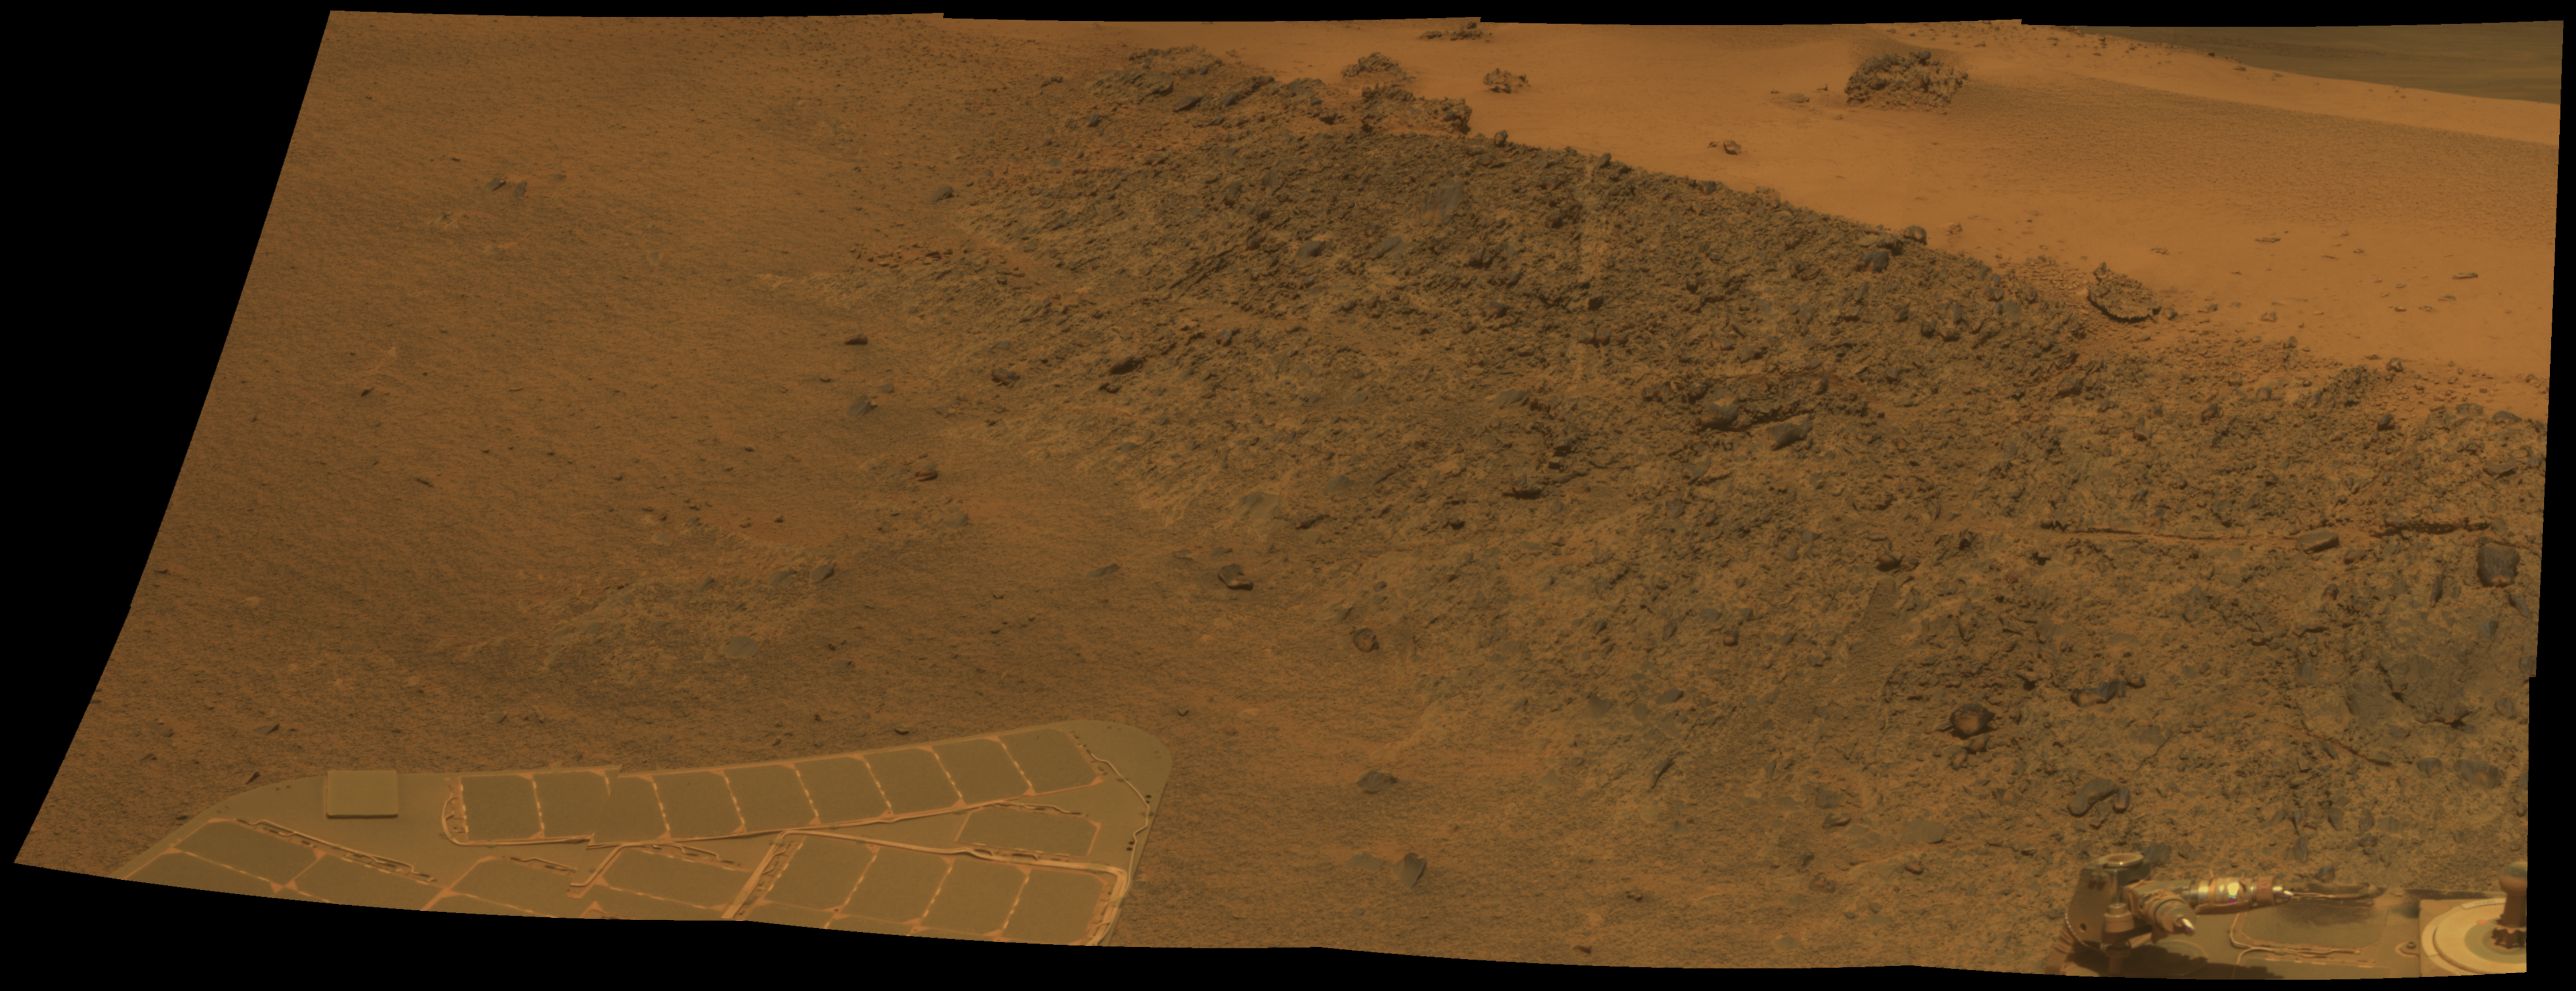

‘Greeley Haven’ Site for Opportunity’s Fifth Martian Winter

This mosaic was acquired by the Mars Exploration Rover Opportunity’s Panoramic Camera (Pancam) on Sol 2793 (Dec. 2, 2011). It shows a north-facing outcrop, informally named “Greeley Haven,” where Opportunity will work during the rover’s fifth Martian winter. The rover team chose this designation as a tribute to the influential planetary geologist Ronald Greeley (1939-2011), who was a member of the science team for the Mars rovers and many other interplanetary missions.

The site is of interest not only for its geologic features but because it has favorable northerly slopes to optimize Opportunity’s solar energy as winter approaches in the southern hemisphere of Mars. After this mosaic was acquired, Opportunity backed up the slope to park at approximately 16 degrees northerly tilt and used tools on its robotic arm (Instrument Deployment Device, or IDD) to examine rock and soil targets. After deciding that the site could serve the mission well for the next several months, the team designated it as a memorial for Greeley, who taught generations of planetary scientists at Arizona State University, Tempe, until his death on Oct. 27, 2011.

The site is near the northern tip of the “Cape York” segment of the western rim of Endeavour Crater.

The image combines exposures taken through Pancam filters centered on wavelengths of 753 nanometers (near infrared), 535 nanometers (green) and 432 nanometers (violet). The view is presented in approximate true color. This “natural color” is the rover team’s best estimate of what the scene would look like if humans were there and able to see it with their own eyes.

Plans for research continuing through the months at Greeley Haven include a radio-science investigation of the interior of Mars, inspections of mineral compositions and textures on the outcrop, and assembly of a full-circle, color panorama of the surroundings. The planned full-circle image will be called the Greeley Panorama.

Credit: NASA/JPL-Caltech/Cornell/Arizona State Univ.